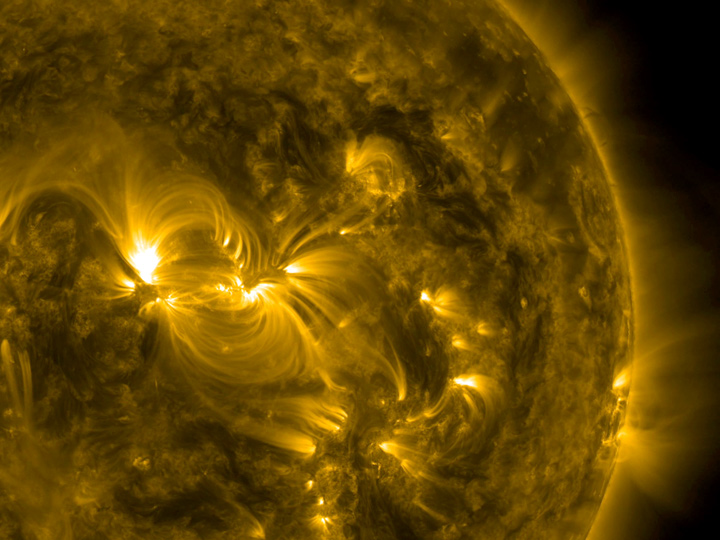

Magnetic Coiling

One broad active region sported a wonderful example of coiled magnetic field lines over almost a four-day period (July 15-18, 2016). The magnetic lines are easily visible in this 171 Angstrom wavelength of extreme ultraviolet light be cause charged particles are spiraling along the lines. The active region is a hotbed of struggling magnetic forces that were pushing out above the sun’s surface.

Movies
PIA17911_Magnetic_coiling171_big.mp4
PIA17911_Magnetic_coiling171_sm.mp4

SDO is managed by NASA’s Goddard Space Flight Center, Greenbelt, Maryland, for NASA’s Science Mission Directorate, Washington. Its Atmosphere Imaging Assembly was built by the Lockheed Martin Solar Astrophysics Laboratory (LMSAL), Palo Alto, California.

Credit: NASA/GSFC/Solar Dynamics Observatory